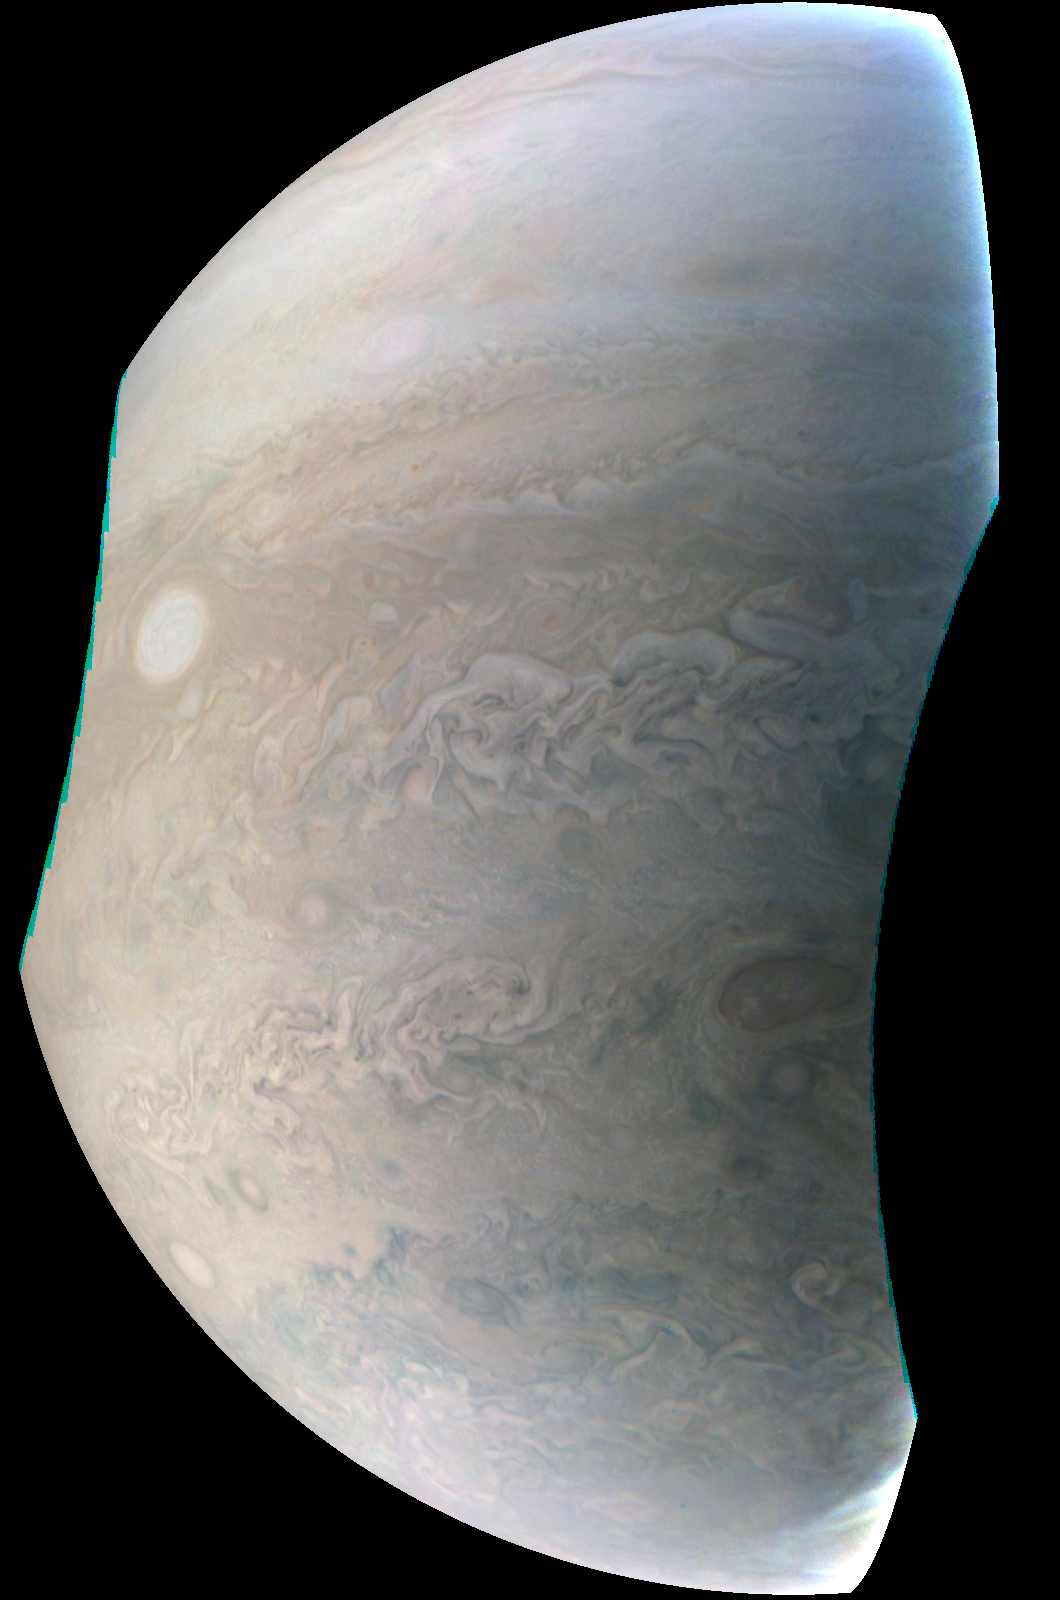

Juno Captures Jupiter ‘Pearl’

This image, taken by the JunoCam imager on NASA’s Juno spacecraft, highlights the seventh of eight features forming a ‘string of pearls’ on Jupiter — massive counterclockwise rotating storms that appear as white ovals in the gas giant’s southern hemisphere. Since 1986, these white ovals have varied in number from six to nine. There are currently eight white ovals visible. Since 1986, these white ovals have varied in number from six to nine. There are currently eight white ovals visible.

The image was taken on Dec. 11, 2016, at 9:27 a.m. PST (12:27 EST) as the Juno spacecraft performed its third close flyby of the planet. At the time the image was taken, the spacecraft was about 15,300 miles (24,600 kilometers) from Jupiter.

JunoCam is a color, visible-light camera designed to capture remarkable pictures of Jupiter’s poles and cloud tops. As Juno’s eyes, it will provide a wide view, helping to provide context for the spacecraft’s other instruments. JunoCam was included on the spacecraft specifically for purposes of public engagement; although its images will be helpful to the science team, it is not considered one of the mission’s science instruments.

NASA’s Jet Propulsion Laboratory, Pasadena, California, manages the Juno mission for the principal investigator, Scott Bolton, of Southwest Research Institute in San Antonio, Texas. The Juno mission is part of the New Frontiers Program managed by NASA’s Marshall Space Flight Center in Huntsville, Alabama for the Science Mission Directorate. Lockheed Martin Space Systems, Denver, Colorado, built the spacecraft. JPL is a division of Caltech in Pasadena, California.

Credit: NASA/JPL-Caltech/SwRI/MSSS